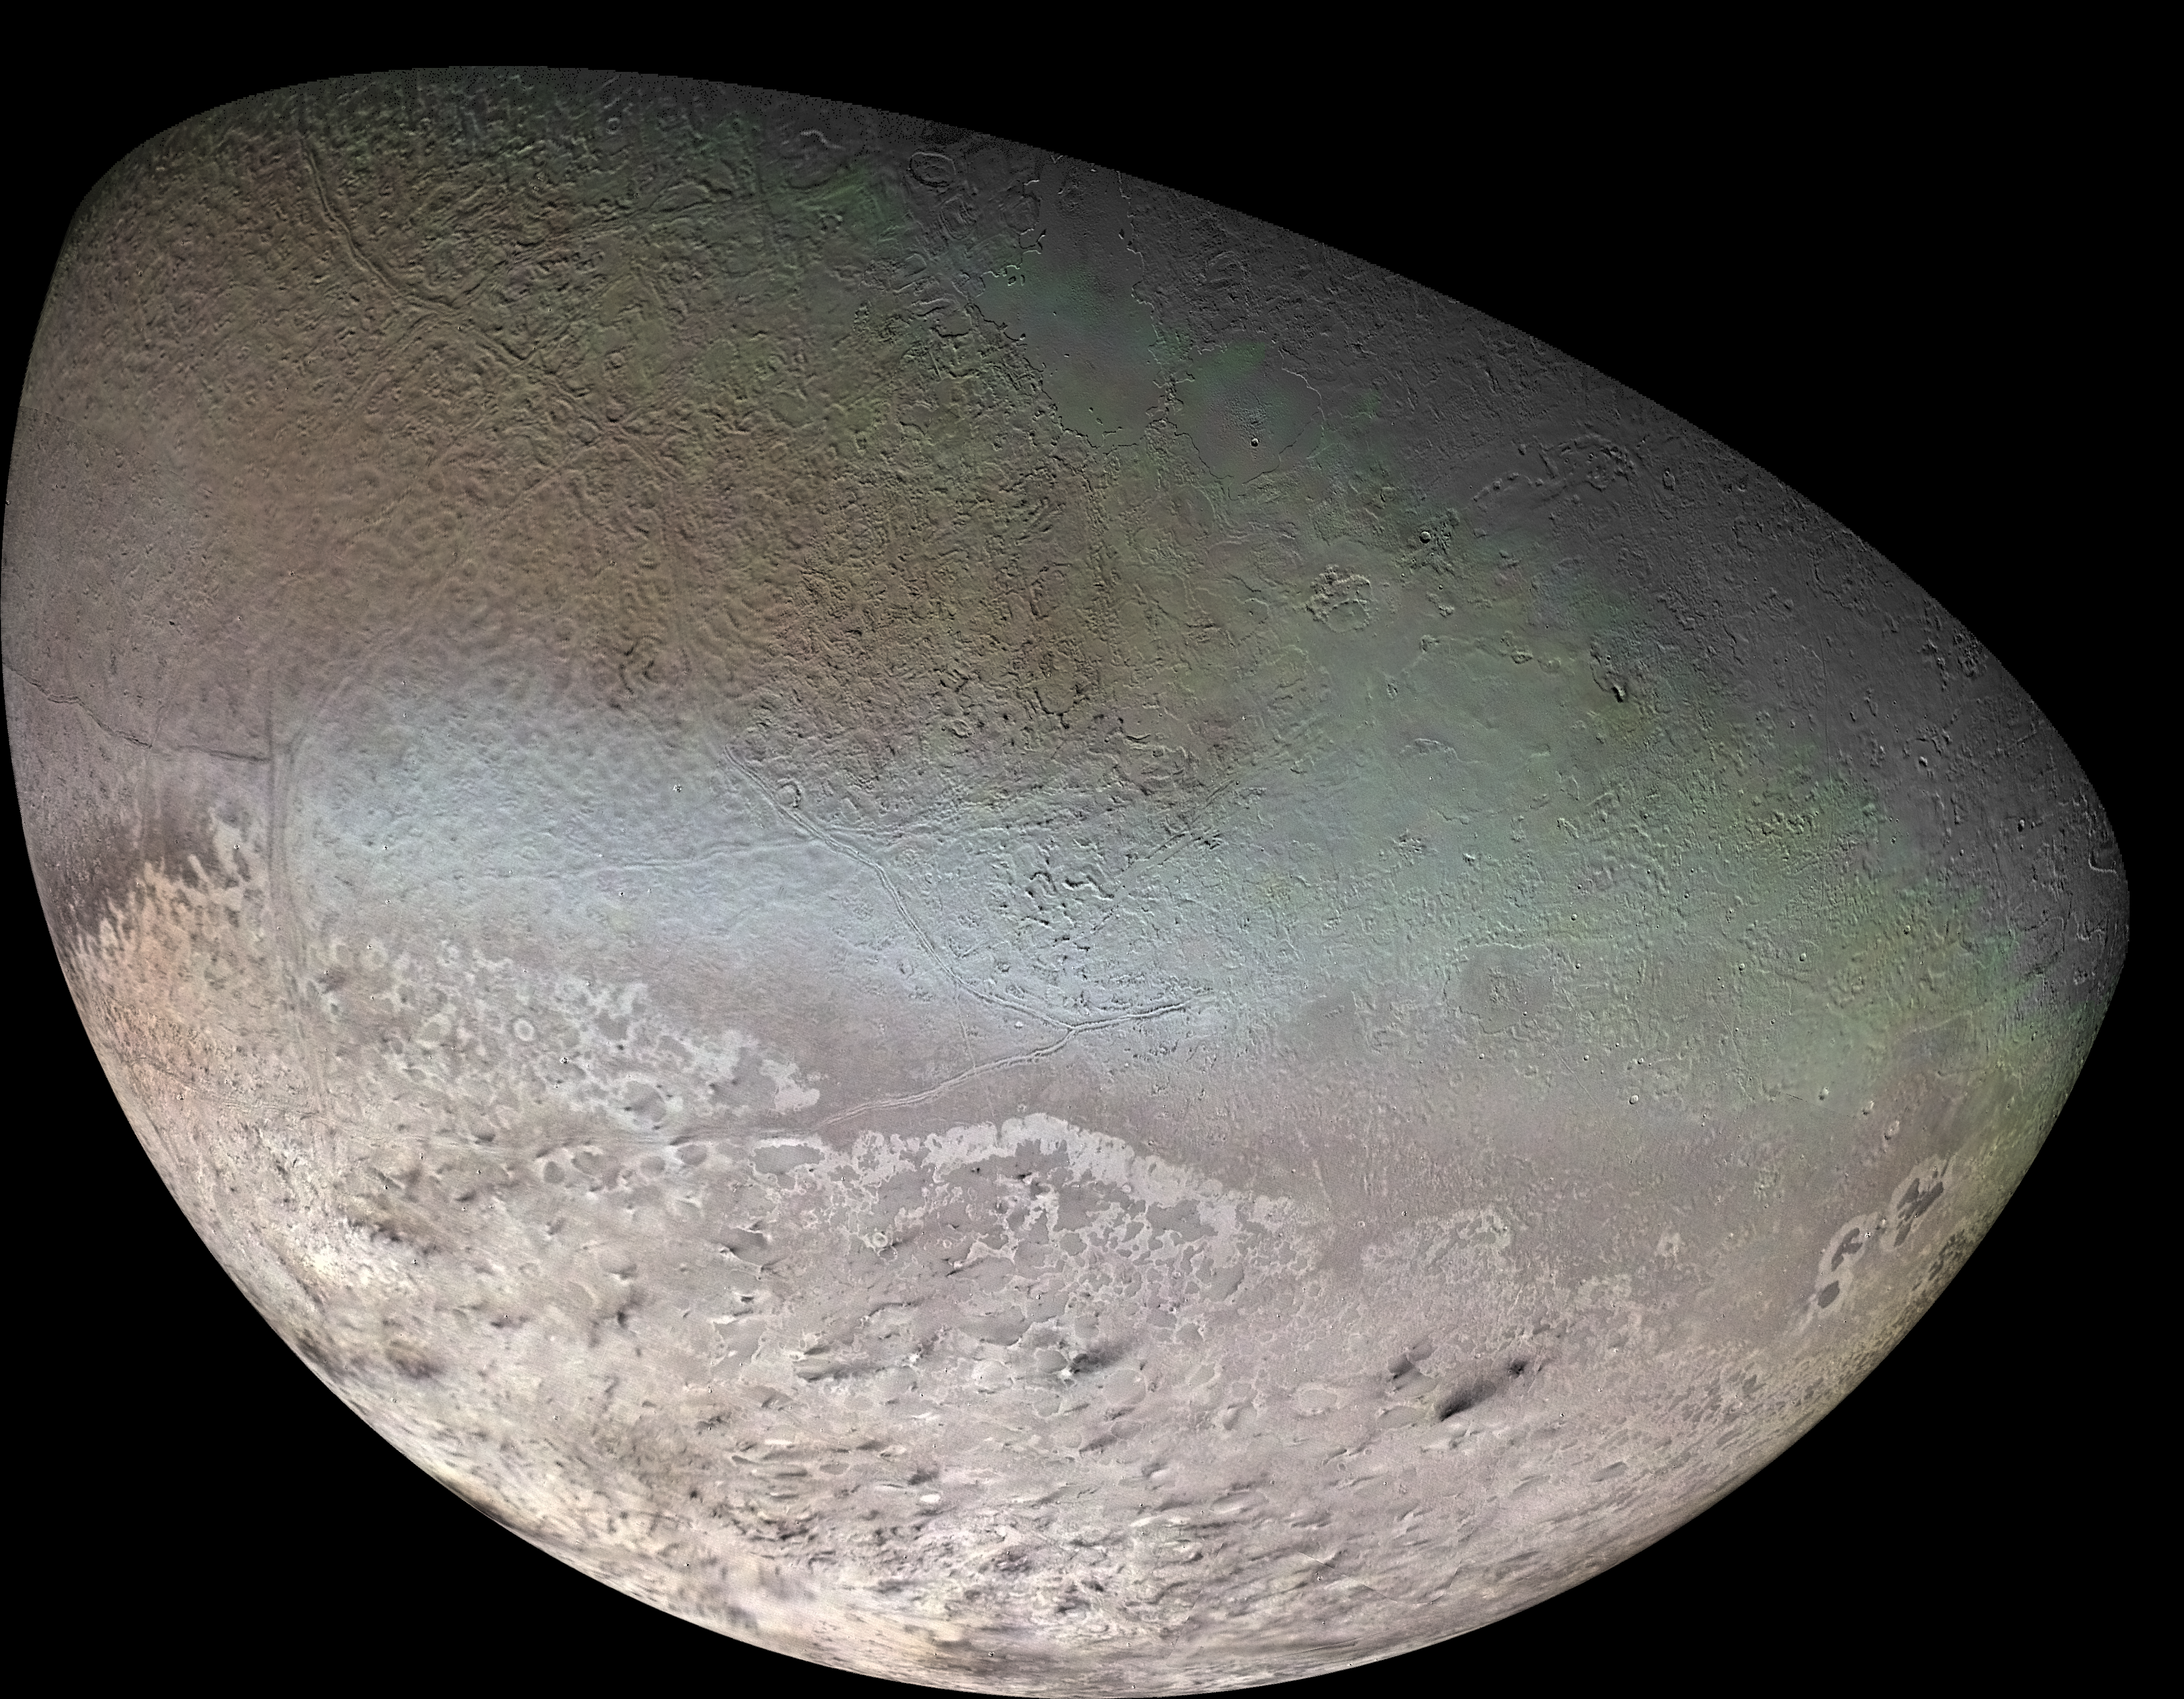

Global Color Mosaic of Triton

Global color mosaic of Triton, taken in 1989 by Voyager 2 during its flyby of the Neptune system. Color was synthesized by combining high-resolution images taken through orange, violet, and ultraviolet filters; these images were displayed as red, green, and blue images and combined to create this color version. With a radius of 1,350 (839 mi), about 22% smaller than Earth’s moon, Triton is by far the largest satellite of Neptune. It is one of only three objects in the Solar System known to have a nitrogen-dominated atmosphere (the others are Earth and Saturn’s giant moon, Titan). Triton has the coldest surface known anywhere in the Solar System (38 K, about -391 degrees Fahrenheit); it is so cold that most of Triton’s nitrogen is condensed as frost, making it the only satellite in the Solar System known to have a surface made mainly of nitrogen ice. The pinkish deposits constitute a vast south polar cap believed to contain methane ice, which would have reacted under sunlight to form pink or red compounds. The dark streaks overlying these pink ices are believed to be an icy and perhaps carbonaceous dust deposited from huge geyser-like plumes, some of which were found to be active during the Voyager 2 flyby. The bluish-green band visible in this image extends all the way around Triton near the equator; it may consist of relatively fresh nitrogen frost deposits. The greenish areas includes what is called the cantaloupe terrain, whose origin is unknown, and a set of “cryovolcanic” landscapes apparently produced by icy-cold liquids (now frozen) erupted from Triton’s interior.

Credit: NASA/JPL/USGS